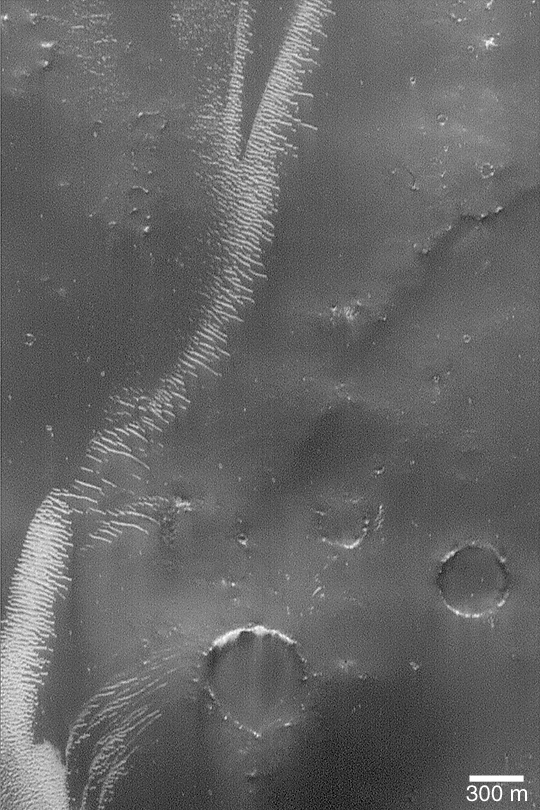

Large, Bright Wind Ripples

MGS MOC Release No. MOC2-397, 20 June 2003

This Mars Global Surveyor (MGS) Mars Orbiter Camera (MOC) image shows large, relatively bright ripples of windblown sediment in the Sinus Sabaeus region south of Schiaparelli Basin. The surrounding substrate is thickly mantled by very dark material, possibly windblown silt that settled out of the atmosphere. The picture is located near 7.1°S, 343.7°W. Sunlight illuminates the scene from the left.

Credit: NASA/JPL/Malin Space Science Systems